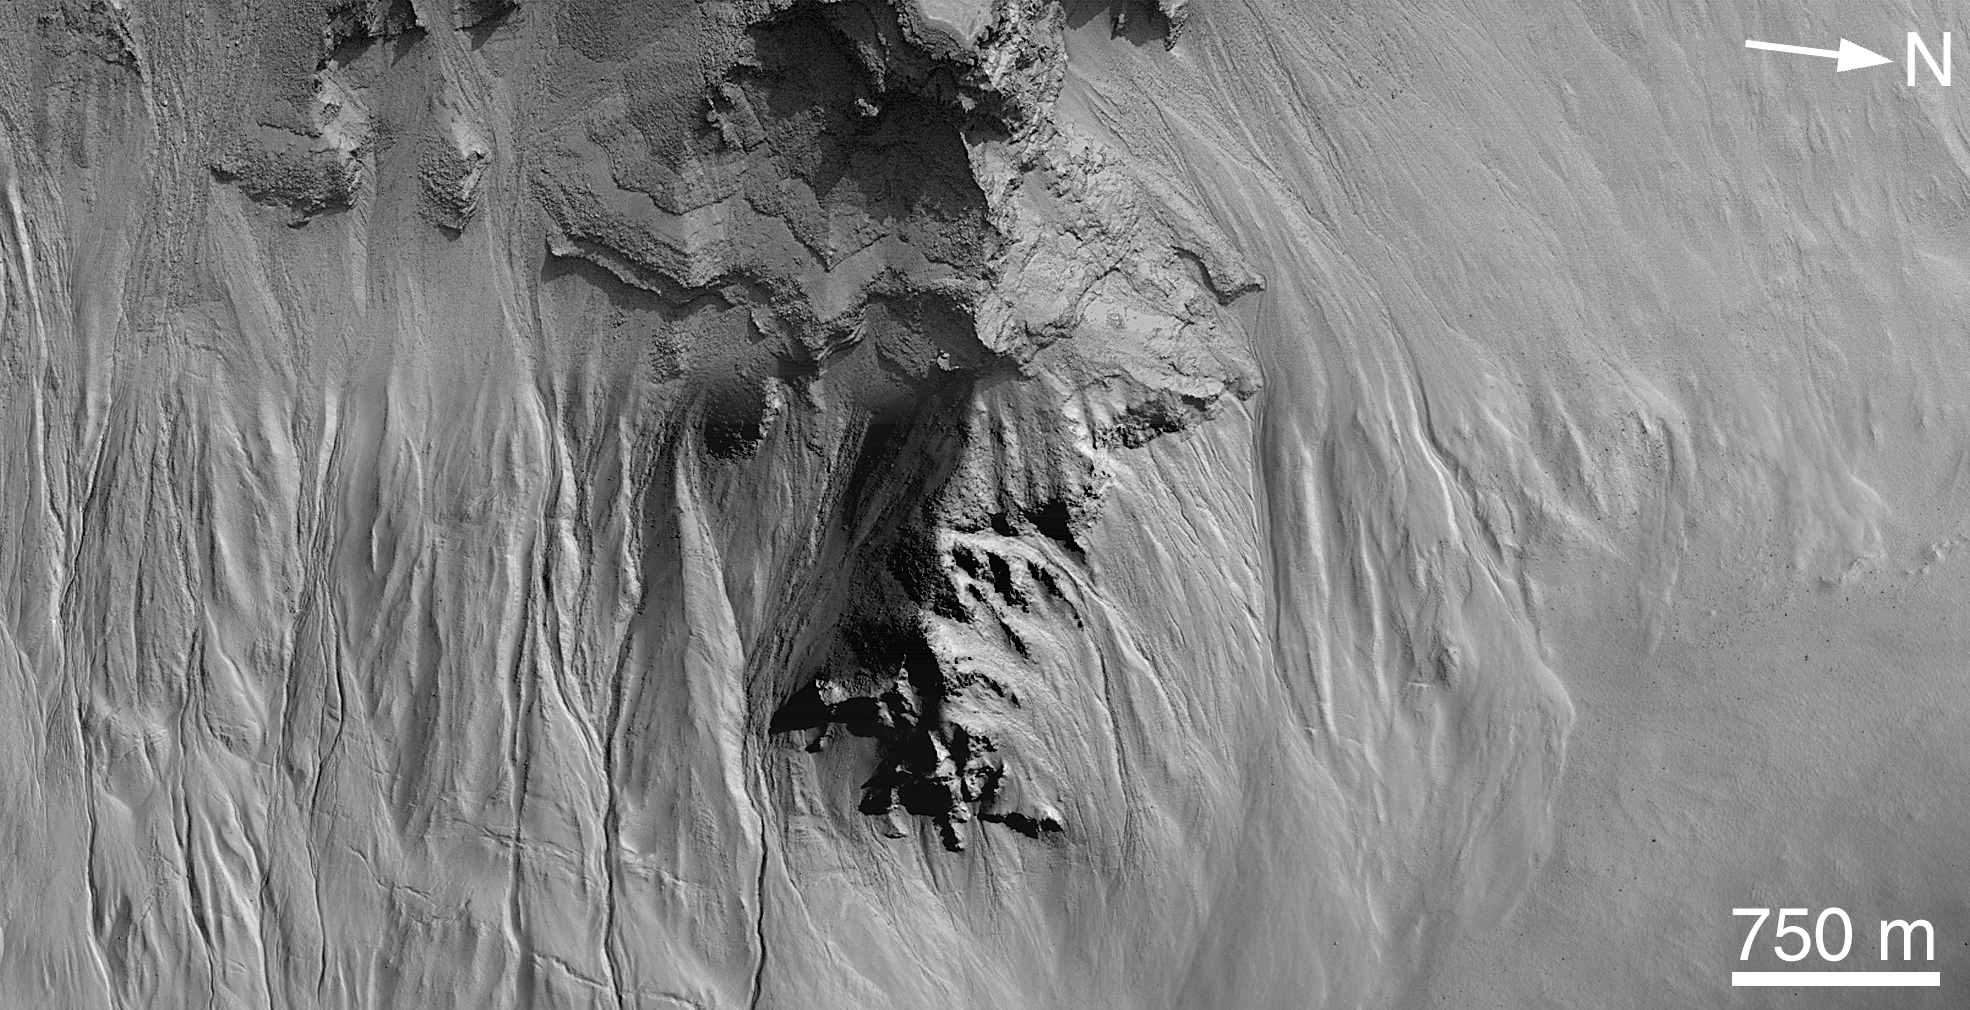

Secrets of the Noachian Highlands: Pit Craters

Among the most exciting places that the Mars Global Surveyor (MGS) Mars Orbiter Camera (MOC) has photographed during its three and a half years in orbit has been this crater in central Noachis Terra. Located at 47°S, 355°W, the crater appears to have been almost completely filled, and subsequently eroded in localized pits, by unknown processes. In this one place we see elements of the two most important results of the MOC investigation–the discovery of young gullies formed by fluid erosion and the occurrence of thick sequences of layered rock attesting to a martian past of substantial geologic activity.

Picture A shows the location of the other two figures, which are sections of three of about a dozen images acquired of this crater. Picture B (M12-00595) shows examples of gullies on the pit walls. Their contributary pattern (including the angles at which they join) argues for fluid behavior during their creation; the dark floors suggest that they have been active recently (or else they, like the slopes around them and most of Mars, would be lighter-toned owing to the accumulation of dust). These gullies are formed well down on the pit wall, where a distinctive, boulder-rich layer is found. Figure C, a mosaic of two high resolution images (M09-00539 and M15-00964), shows an area somewhat higher in the sequence of layered material that fills the crater. This sequence clearly alternates between layers that either contain or erode to form boulders and layers that do not have boulders. Note in particular the overhanging layers near the top center–such overhangs are evidence of the strength of the material. Here, too, gullies appear to start at specific layers; these, however, may not be as young as those seen in (B), as they appear to have at least a thin covering of dust. How it is that this crater came to be filled with layers of material containing (or eroding to create) boulders is a mystery.

Credit: NASA/JPL/MSSS